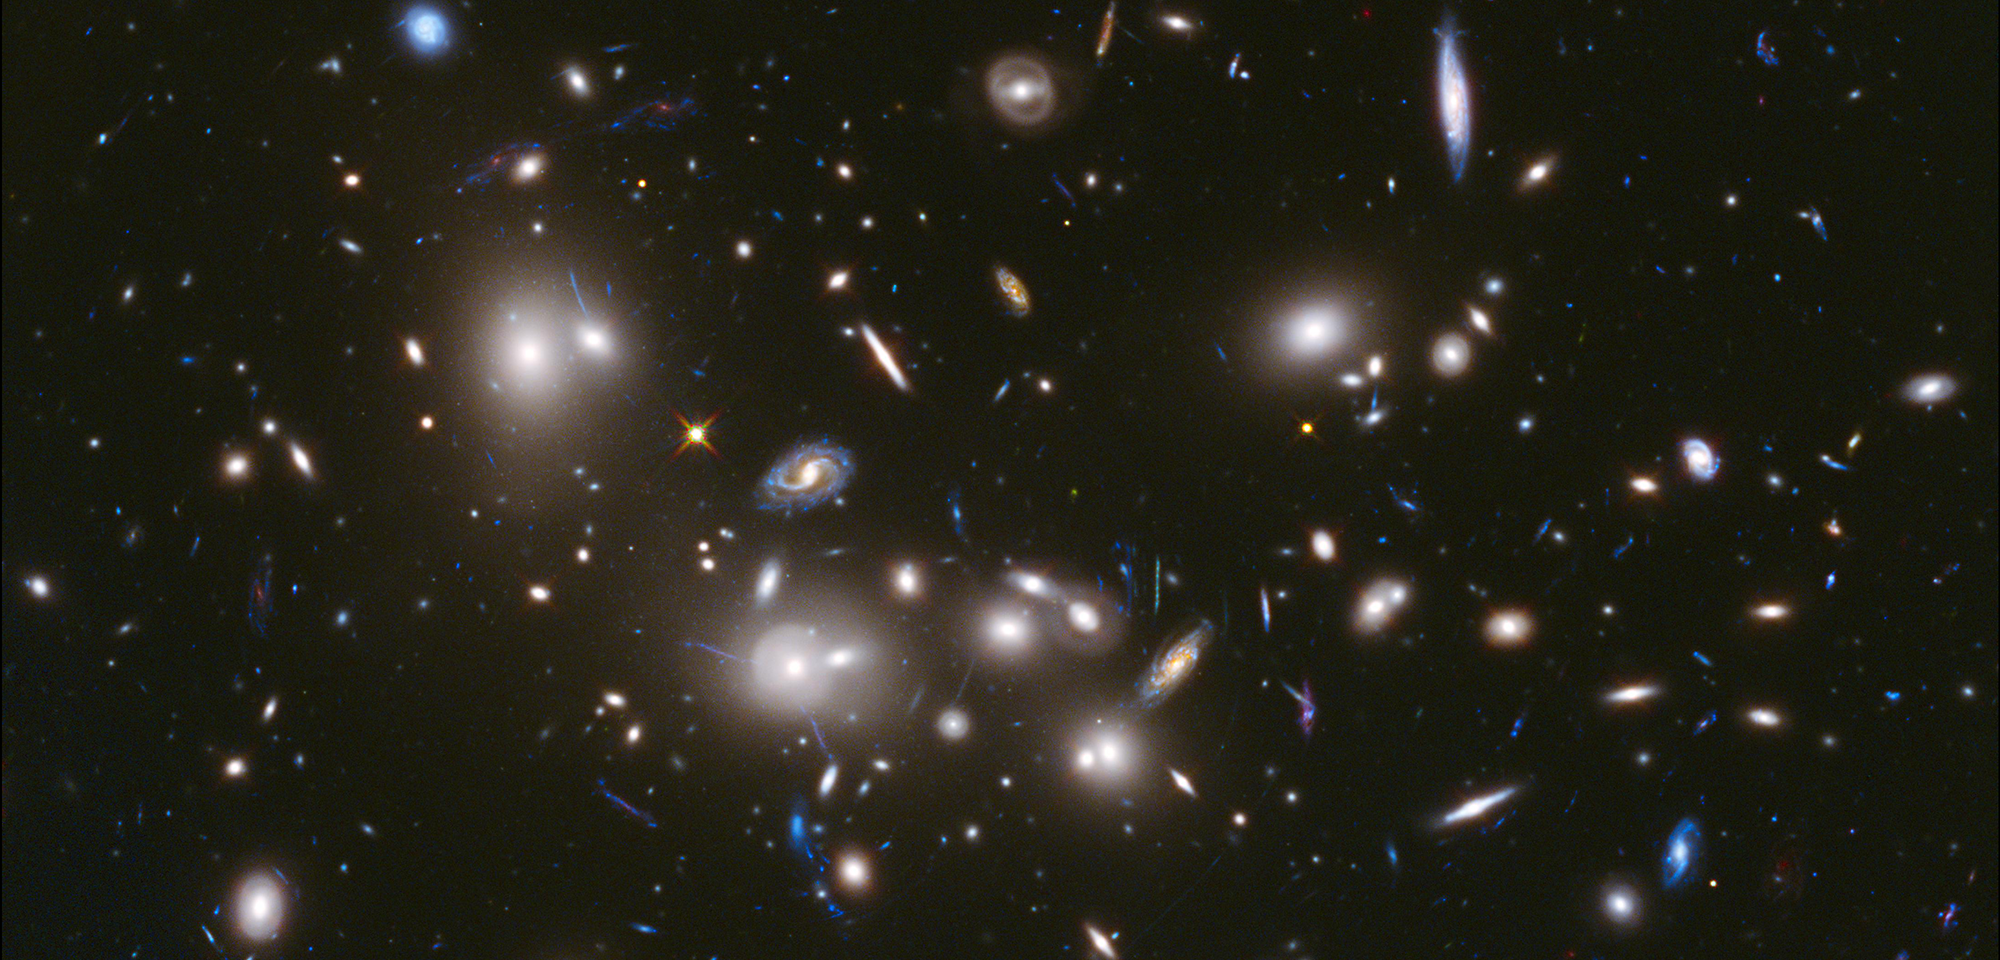

Abell 2744 Frontier Field

The Frontier Fields program is an ambitious, three-year effort that combines the power of space telescopes with nature's own lenses to peer deeper into the universe than ever before. Hubble, in conjunction with the Spitzer and Chandra space telescopes, is harnessing the phenomenon known as gravitational lensing, by which the gravity of massive clusters of galaxies acts as a natural "zoom lens" in space.

Galaxy clusters are so massive that their gravity deflects light passing through them, magnifying, brightening, and distorting light. Frontier Fields astronomers are exploiting this gravitational lensing by using six separate clusters to magnify the light of very distant galaxies that otherwise would be too faint to see.

Astronomers hope to learn not only what is inside the clusters but also what is beyond them. By unleashing the telescopes' full potential, they are uncovering galaxies that are as much as 100 times fainter than what the three Great Observatories typically can detect. Astronomers anticipate these observations will reveal populations of galaxies that existed when the universe was only a few hundred million years old, and many that have not been seen before.

Hubble's Frontier Fields team uses both the Wide Field Camera 3 (WFC3) and Advanced Camera for Surveys (ACS) in parallel. While one of the telescope's cameras looks at a massive cluster of galaxies, another camera will simultaneously view an adjacent patch of sky. This second region is called a "parallel field" — a seemingly sparse portion of sky that will provide a deep look into the early universe. These parallel fields are nearly as deep as the Hubble Ultra Deep Field. They will show how similar the distant universe looks in different directions.

Hubble will observe each cluster with both the WFC3 and the ACS to obtain both optical and infrared measurements. To get additional deep fields, the telescope will be rotated so that a parallel field is observed by the other instrument. For example, ACS would observe the target galaxy cluster while WFC3 observes the parallel field. This is to allow for complete wavelength coverage in both infrared and visible light for the galaxy cluster and the parallel field.

The first cluster to be completed was Abell 2744, also known as Pandora's Cluster. Located in the constellation Sculptor, the giant galaxy cluster is about 4 million light-years across and has the mass of 4 trillion suns. It appears to be the result of a simultaneous pile-up of at least four separate, smaller galaxy clusters that took place over a span of 350 million years.

If you look carefully at the Hubble image of Abell 2744, you will see a few galaxies that look like duplicates of each other, in a smooth arc. These are actually the same galaxy, revealed in multiple, bent-light paths by the
gravitational lens.

Among the first science to come from the Abell 2744 observations involves the faint, ghostly glow of stars ejected from ancient galaxies that were gravitationally ripped apart several billion years ago. Mireia Montes and Ignacio Trujillo of the Instituto de Astrofísica de Canarias (IAC) in Spain made the observation of the scattered stars, which are no longer bound to any one galaxy and drift freely between galaxies in the cluster. The team estimates that the combined light of about 200 billion outcast stars contributes approximately 10 percent of the cluster's brightness.

Another team of international astronomers, led by Adi Zitrin of the California Institute of Technology used the gravitational lensing of Abell 2744 to view one of the farthest, faintest, and smallest galaxies ever seen. The diminutive object is estimated to be more than 13 billion light-years away. This new detection is considered one of the most reliable distance measurements of a galaxy that existed in the early universe.

More data on the remaining clusters is currently being taken, and more fascinating science results are certain to follow. By peering deeper into the universe than ever, the revolutionary Frontier Fields observing program will provide a first glimpse of the universe to be unveiled by the James Webb Space Telescope.

Credit: NASA, ESA, and J. Lotz, M. Mountain, A. Koekemoer, and the HFF Team (STScI)